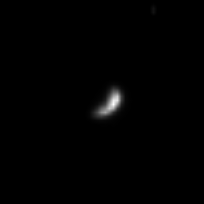

Tumbling Hyperion

This image represents Cassini’s best view yet of Saturn’s battered and chaotically rotating little moon Hyperion. Hyperion, pronounced “high-PEER-ee-on,” is 266 kilometers (165 miles) across. Cassini was, at the time, speeding away from the Saturn system on its initial long, looping orbit. Hyperion has an irregular shape and is known to tumble erratically in its orbit. Cassini is scheduled to fly past this moon on September 26, 2005.

This image was taken in visible light with the Cassini spacecraft narrow angle camera on July 15, 2004, from a distance of about 6.7 million kilometers (4.1 million miles) from Hyperion. The Sun- Hyperion-spacecraft, or phase angle of this image is 95 degrees. The image scale is 40 kilometers (25 miles) per pixel. The image has been magnified by a factor of four to aid visibility.

The Cassini-Huygens mission is a cooperative project of NASA, the European Space Agency and the Italian Space Agency. The Jet Propulsion Laboratory, a division of the California Institute of Technology in Pasadena, manages the Cassini-Huygens mission for NASA’s Science Mission Directorate, Washington, D.C. The Cassini orbiter and its two onboard cameras were designed, developed and assembled at JPL. The imaging team is based at the Space Science Institute, Boulder, Colo.

Credit: NASA/JPL/Space Science Institute